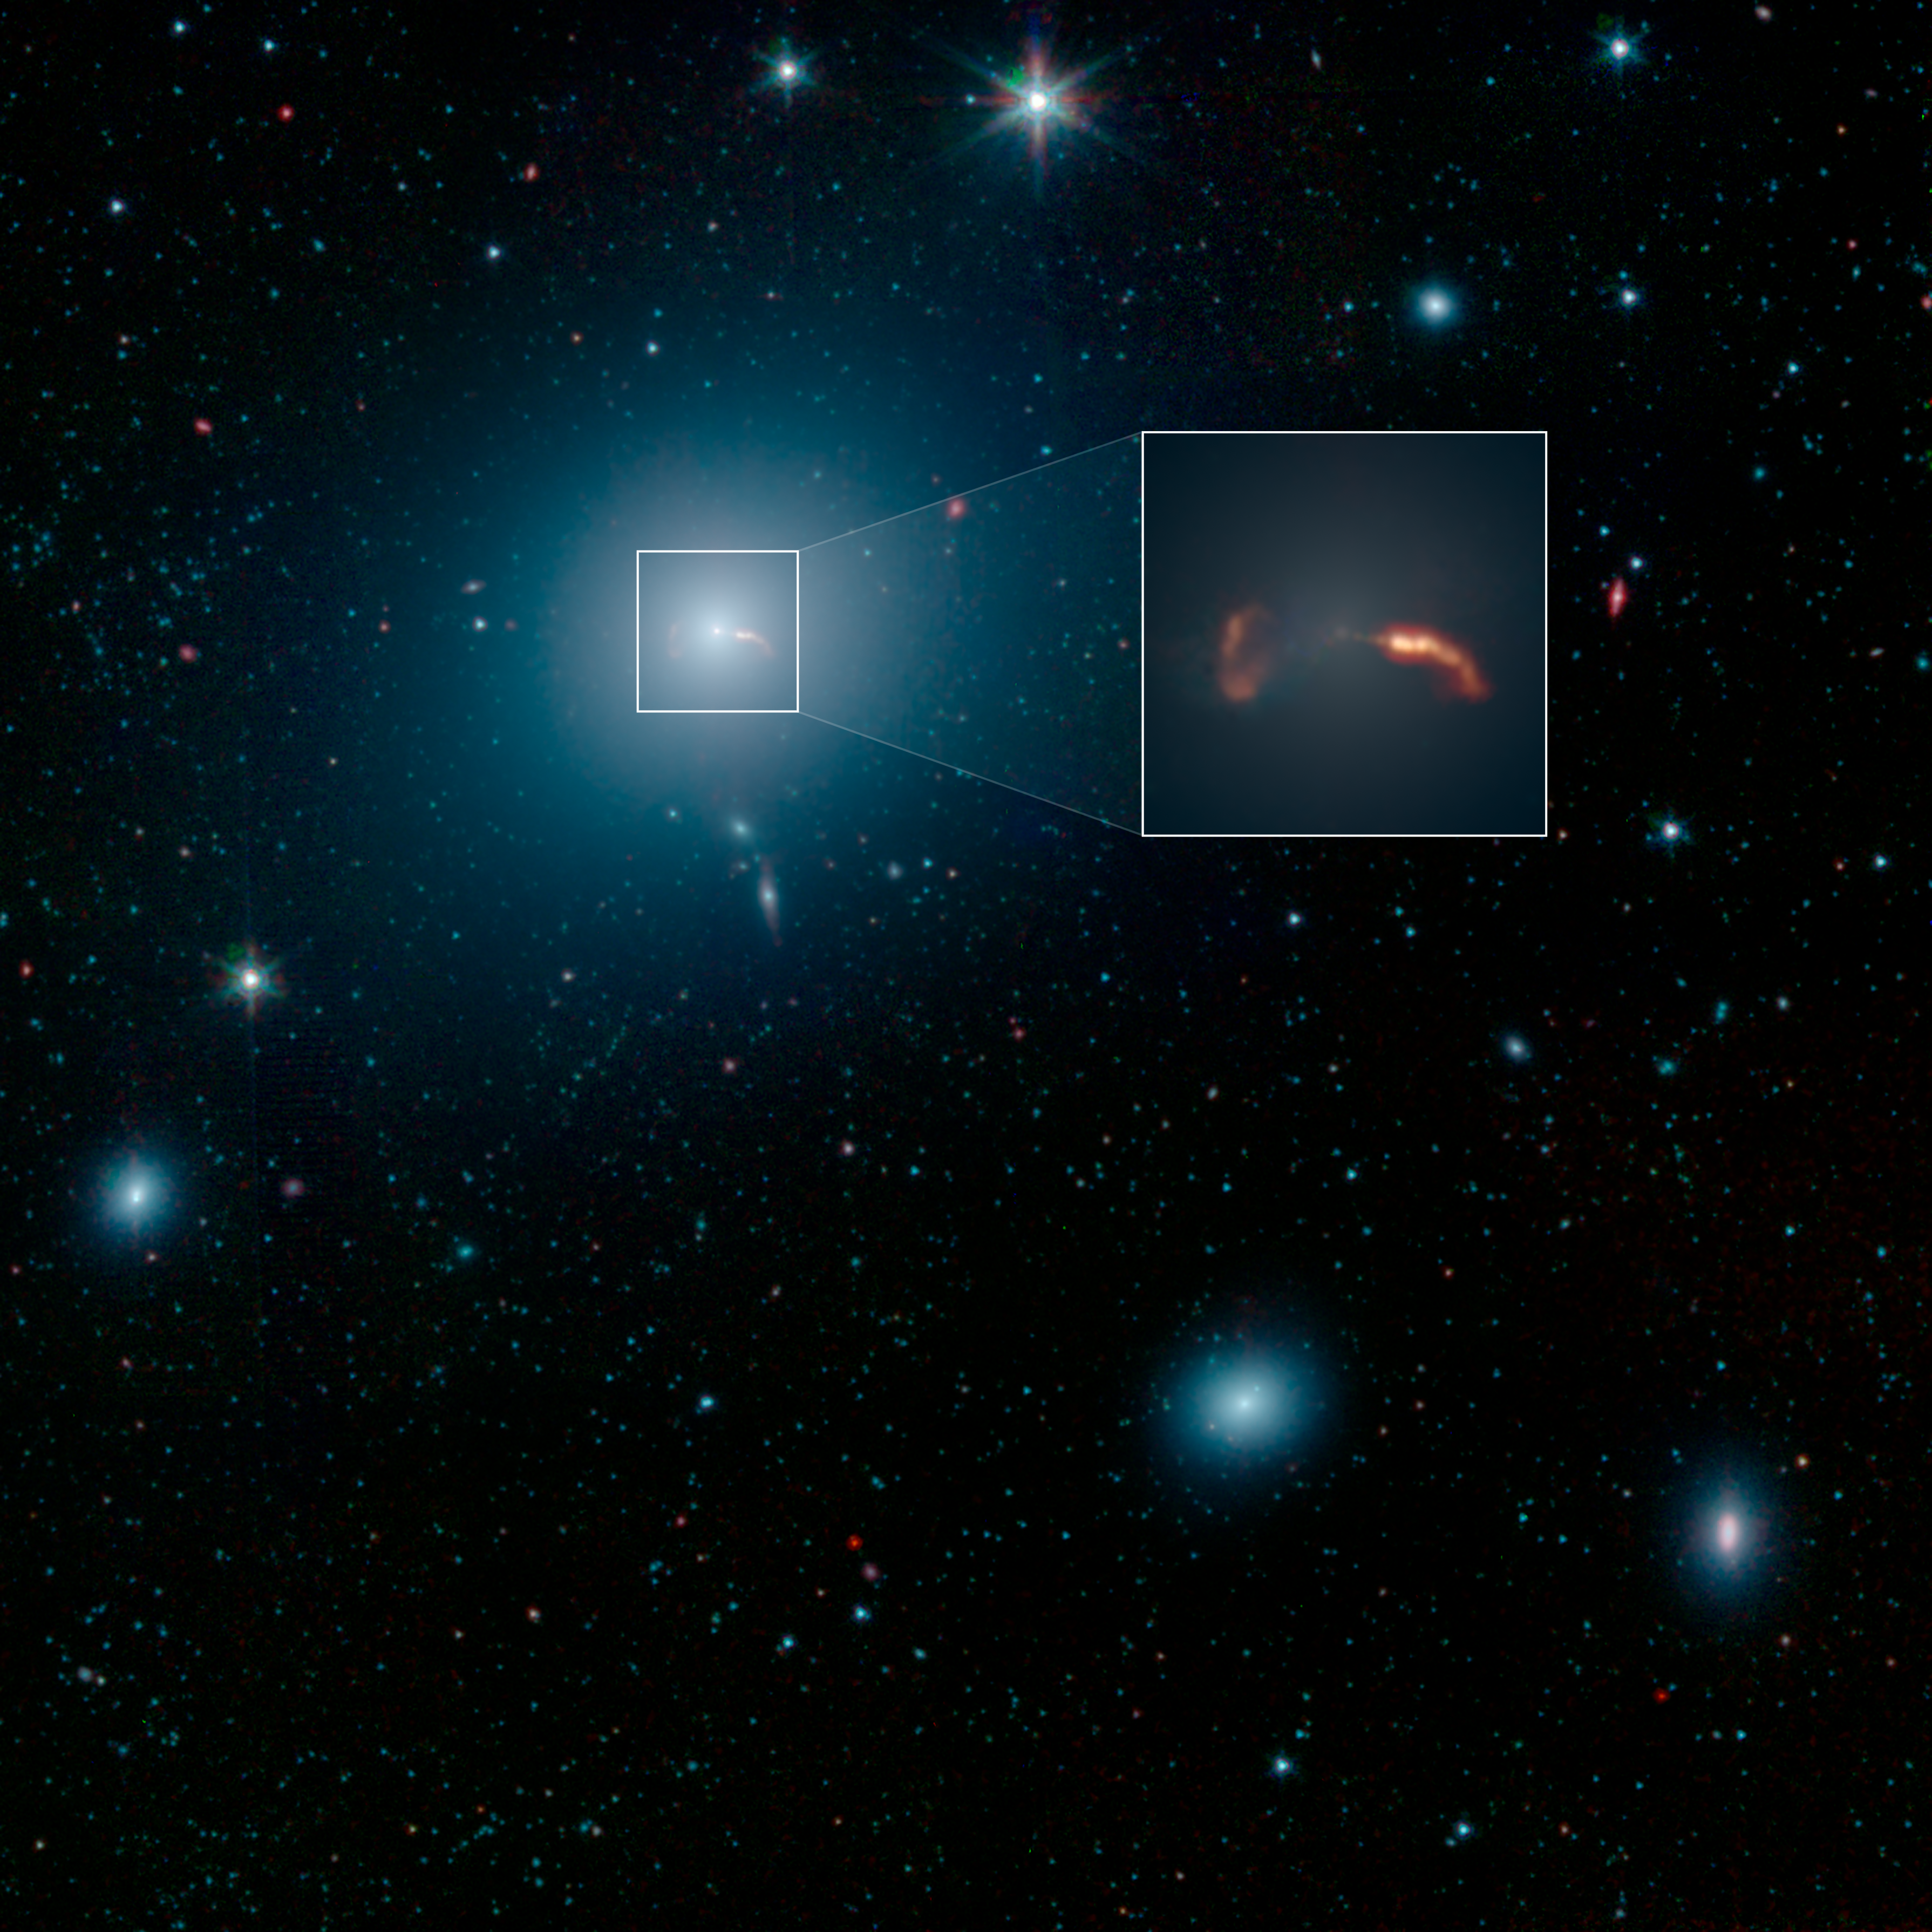

Spitzer Captures Messier 87 (Jets)

This image from NASA's Spitzer Space Telescope shows the elliptical galaxy Messier 87 (M87), the home galaxy of the supermassive black hole recently imaged by the Event Horizon Telescope (EHT). Spitzer's infrared view shows a faint trace of a jet of material spewing to the right of the galaxy - a feature that was previously one key indicator that a supermassive black hole lived at the galaxy's center.

More prominent in the image is the shockwave created by that jet. The inset in the image below shows a close-up view of the shockwave on the right side of the galaxy, as well as the shockwave from a second jet traveling to the left of the galaxy.

Located about 55 million light-years from Earth, M87 has been a subject of astronomical study for more than 100 years and has been imaged by many NASA observatories, including the Hubble Space Telescope, the Chandra X-ray Observatory and NuSTAR. In 1918, astronomer Heber Curtis first noticed "a curious straight ray" extending from the galaxy's center. This bright jet (which appears to extend to the right of the galaxy) is visible in multiple wavelengths of light, from radio waves through X-rays. The jet is produced by a disk of material spinning rapidly around the black hole, and spewing in opposite directions away from the galaxy. When the particles in the jet impact the interstellar medium (the sparse material filling the space between stars in M87), they create a shockwave that radiates in infrared and radio wavelengths of light, but not visible light.

The jet on the right is traveling almost directly toward Earth, and its brightness is amplified due to its high speed in our direction. But the jet's trajectory is just slightly offset from our line of sight with the galaxy, so we can still see some of the length of the jet. The shockwave begins around the point where the jet appears to curve down, highlighting the regions where the fast-moving particles are colliding with gas in the galaxy and slowing down.

There is also a second jet on the left that is moving so rapidly away from us it is rendered invisible at all wavelengths. But the shockwave it creates in the interstellar medium can still be seen here. In the Spitzer image, the shockwave is on the left side of the galaxy and looks like an inverted letter "C."

This image from NASA's Spitzer Space Telescope shows M87 looks like a hazy, blue space-puff. At the galaxy's center is a supermassive black hole that spews two jets of material out into space. This image shows a wide-field image of M87, also taken by NASA's Spitzer Space Telescope. The inset shows a close-up of two shockwaves, created by a jet emanating from the galaxy's supermassive black hole.

Scientists are still striving for a solid theoretical understanding of how inflowing gas around black holes creates outflowing jets.

Infrared light at wavelengths of 3.4 and 4.5 microns are rendered in blue and green, showing the distribution of stars, while dust features that glow brightly at 8.0 microns are shown in red.

The Jet Propulsion Laboratory in Pasadena, California, manages the Spitzer Space Telescope mission for NASA's Science Mission Directorate in Washington. Science operations are conducted at the Spitzer Science Center at Caltech in Pasadena. Space operations are based at Lockheed Martin Space Systems in Littleton, Colorado. Data are archived at the Infrared Science Archive housed at IPAC at Caltech. Caltech manages JPL for NASA.

Credit: NASA/JPL-Caltech/IPAC